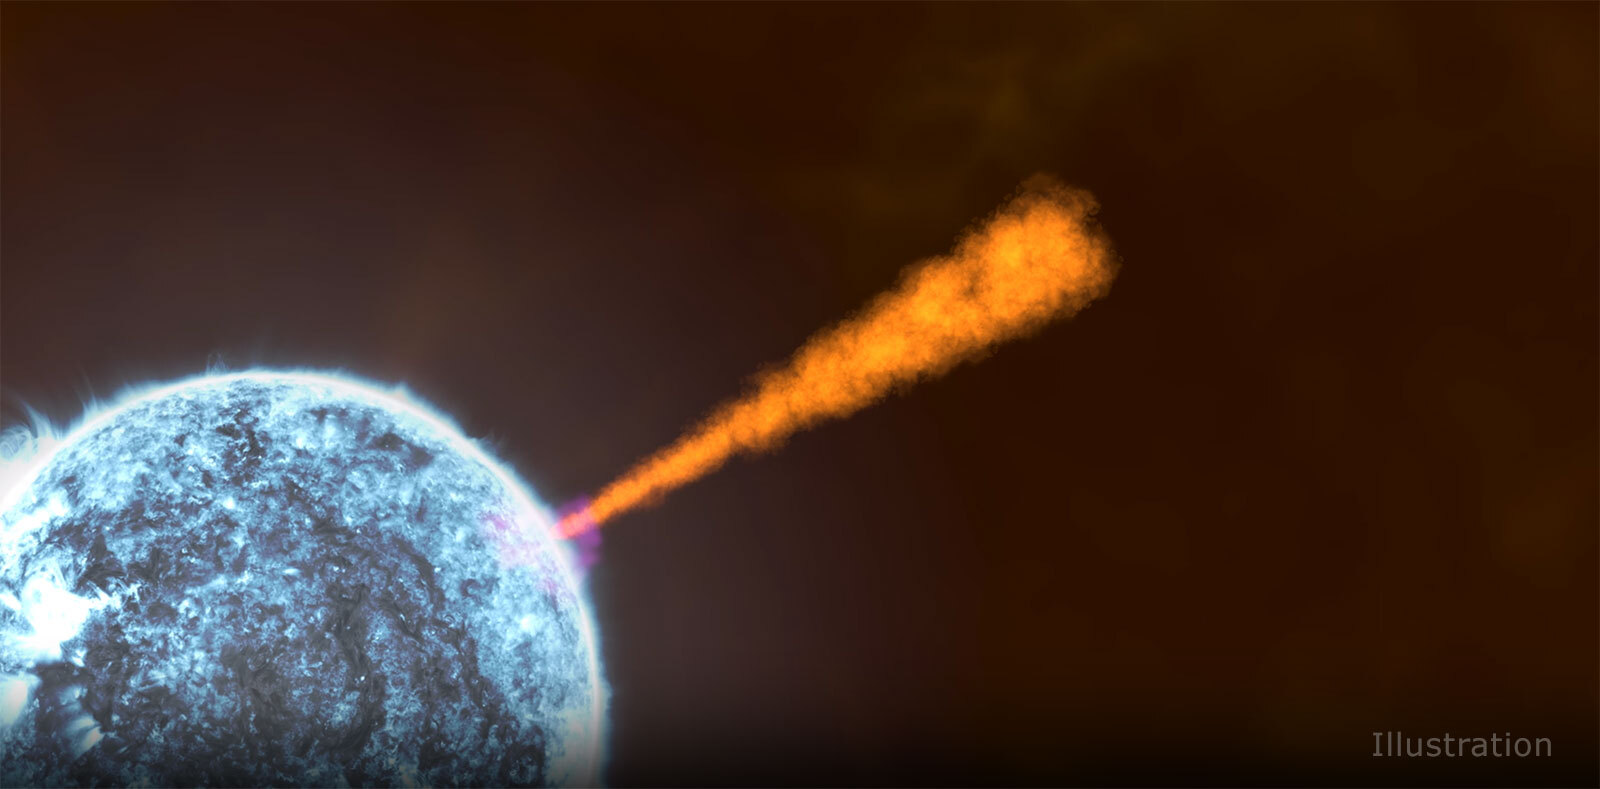

Gamma-Ray Burst Jet Illustration

A jet of particles pierces a star as it collapses into a black hole during a typical gamma-ray burst, as depicted in this artist’s concept. The jet created by gamma-ray burst 221009A had some unique features

Credit: NASA’s Goddard Space Flight Center